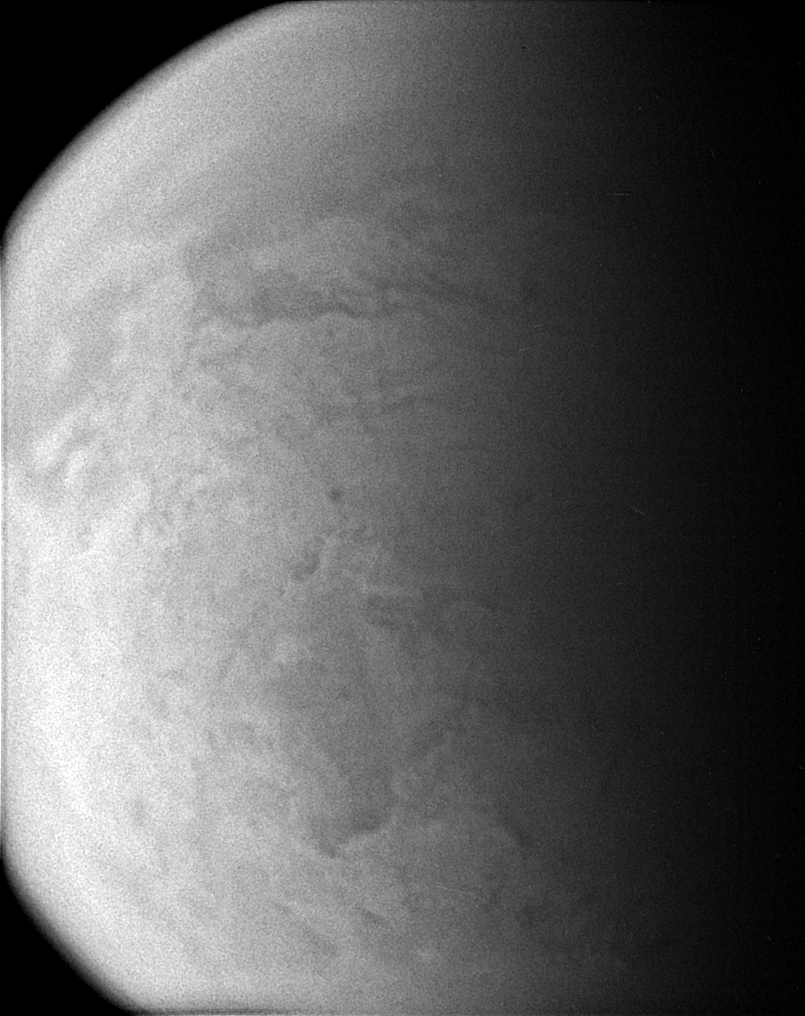

Murky World

Straining to make out the surface of Titan through its murky atmosphere, the Cassini spacecraft’s wide angle camera manages to exploit one of the infrared spectral windows where the particulate smog is transparent enough for a peek.

The Senkyo region is visible in the north, while Mezzoramia lies to the south in this view of Titan (5,150 kilometers, or 3,200 miles across). (See the December 2006 Map of Titan at PIA08346.)

The image was taken with the Cassini spacecraft wide-angle camera using a spectral filter sensitive to wavelengths of infrared light centered at 939 nanometers. The image was taken on Jan. 29, 2007 at a distance of approximately 79,000 kilometers (49,000 miles) from Titan. Image scale is 5 kilometers (3 miles) per pixel.

Credit: NASA/JPL/Space Science Institute